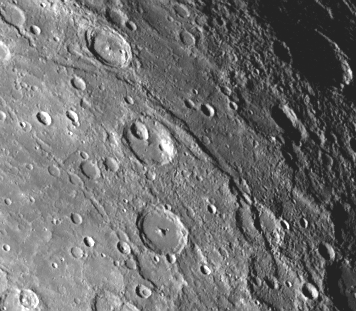

300 Kilometer Long Scarp

A scarp, or cliff, more than 300 kilometers (185 miles) long extends diagonally from upper left to lower right in this Mariner 10 picture (FDS 166842) of Mercury taken on September 21. Numerous similar structures have been discovered by Mariner 10 during the television sequences on the spacecraft’s second flyby of the planet. These structures are believed to be formed by the compressive forces due to crustal shortening. The picture was taken from 64,500 kilometers (40,000 miles).

The Mariner 10 mission, managed by the Jet Propulsion Laboratory for NASA’s Office of Space Science, explored Venus in February 1974 on the way to three encounters with Mercury-in March and September 1974 and in March 1975. The spacecraft took more than 7,000 photos of Mercury, Venus, the Earth and the Moon.

Credit: NASA/JPL/Northwestern University